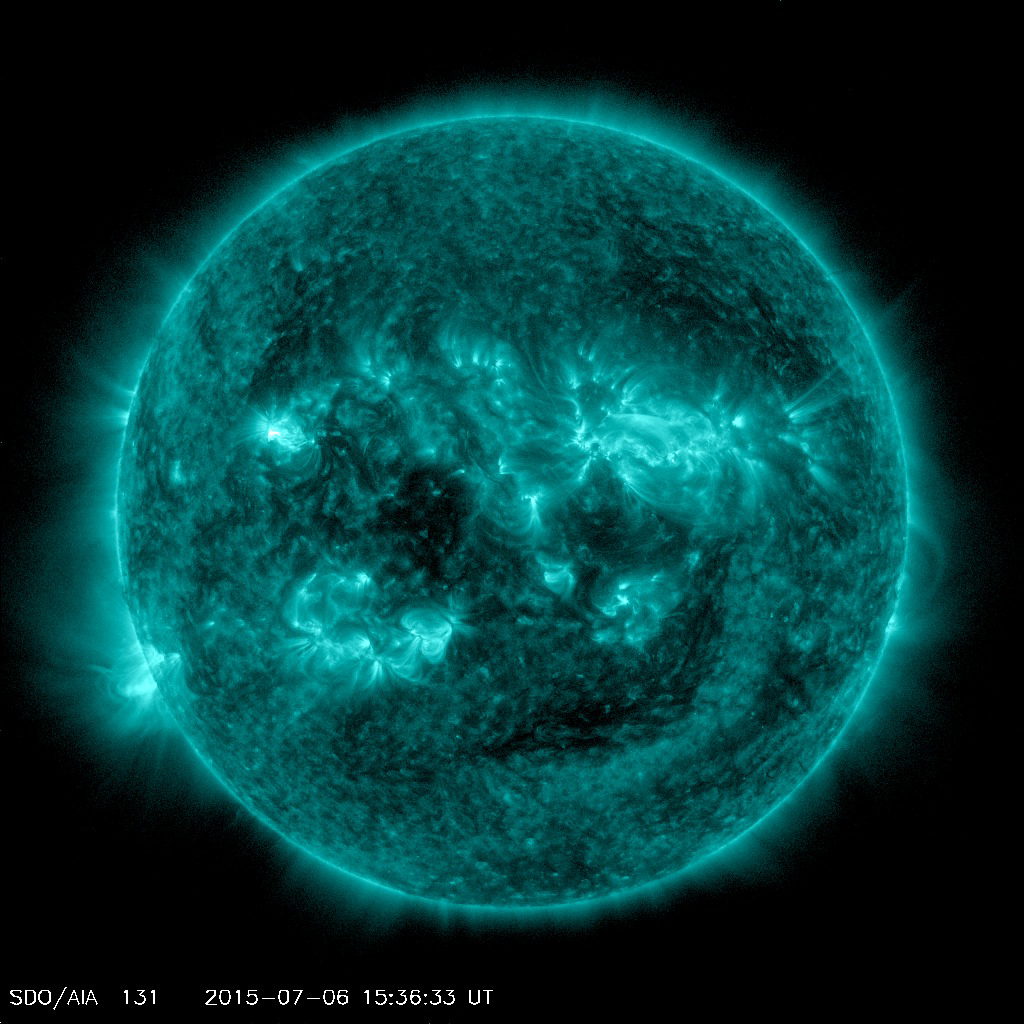

Solar Activity Seen at Sunspot Site Tracked by Mars Rover

An eruption from the surface of the sun is conspicuous in the lower left portion of this July 6, 2015, image from NASA’s Earth-orbiting Solar Dynamics Observatory (SDO). It originates from a location on the surface where NASA’s Curiosity Mars rover had been tracking a sunspot in late June and early July.

This image was taken by the Atmosphere Imaging Assembly on SDO using the instrument’s 131-Angstrom wavelength channel, which is sensitive to hot solar flares.

The sun completes a rotation about once a month — faster near its equator than near its poles. This summer, Mars has a view of the opposite side of the sun from what’s facing Earth. Images from Curiosity tracking a southern-hemisphere sunspot until it rotated out of view during the July 4 weekend are in an animation at PIA19801. This location on the sun rotated into position to be seen from Earth a few days later.

The eruption visible in this image was linked to a coronal mass ejection observed by SDO and NASA’s Solar and Heliospheric Observatory. The coronal mass ejection affected interplanetary space weather, as shown at http://go.nasa.gov/1JSXLF3.

SDO is managed by NASA’s Goddard Space Flight Center, Greenbelt, Maryland, for NASA’s Science Mission Directorate, Washington. Its Atmosphere Imaging Assembly was built by the Lockheed Martin Solar Astrophysics Laboratory (LMSAL), Palo Alto, California.

Credit: NASA/GSFC/SDO